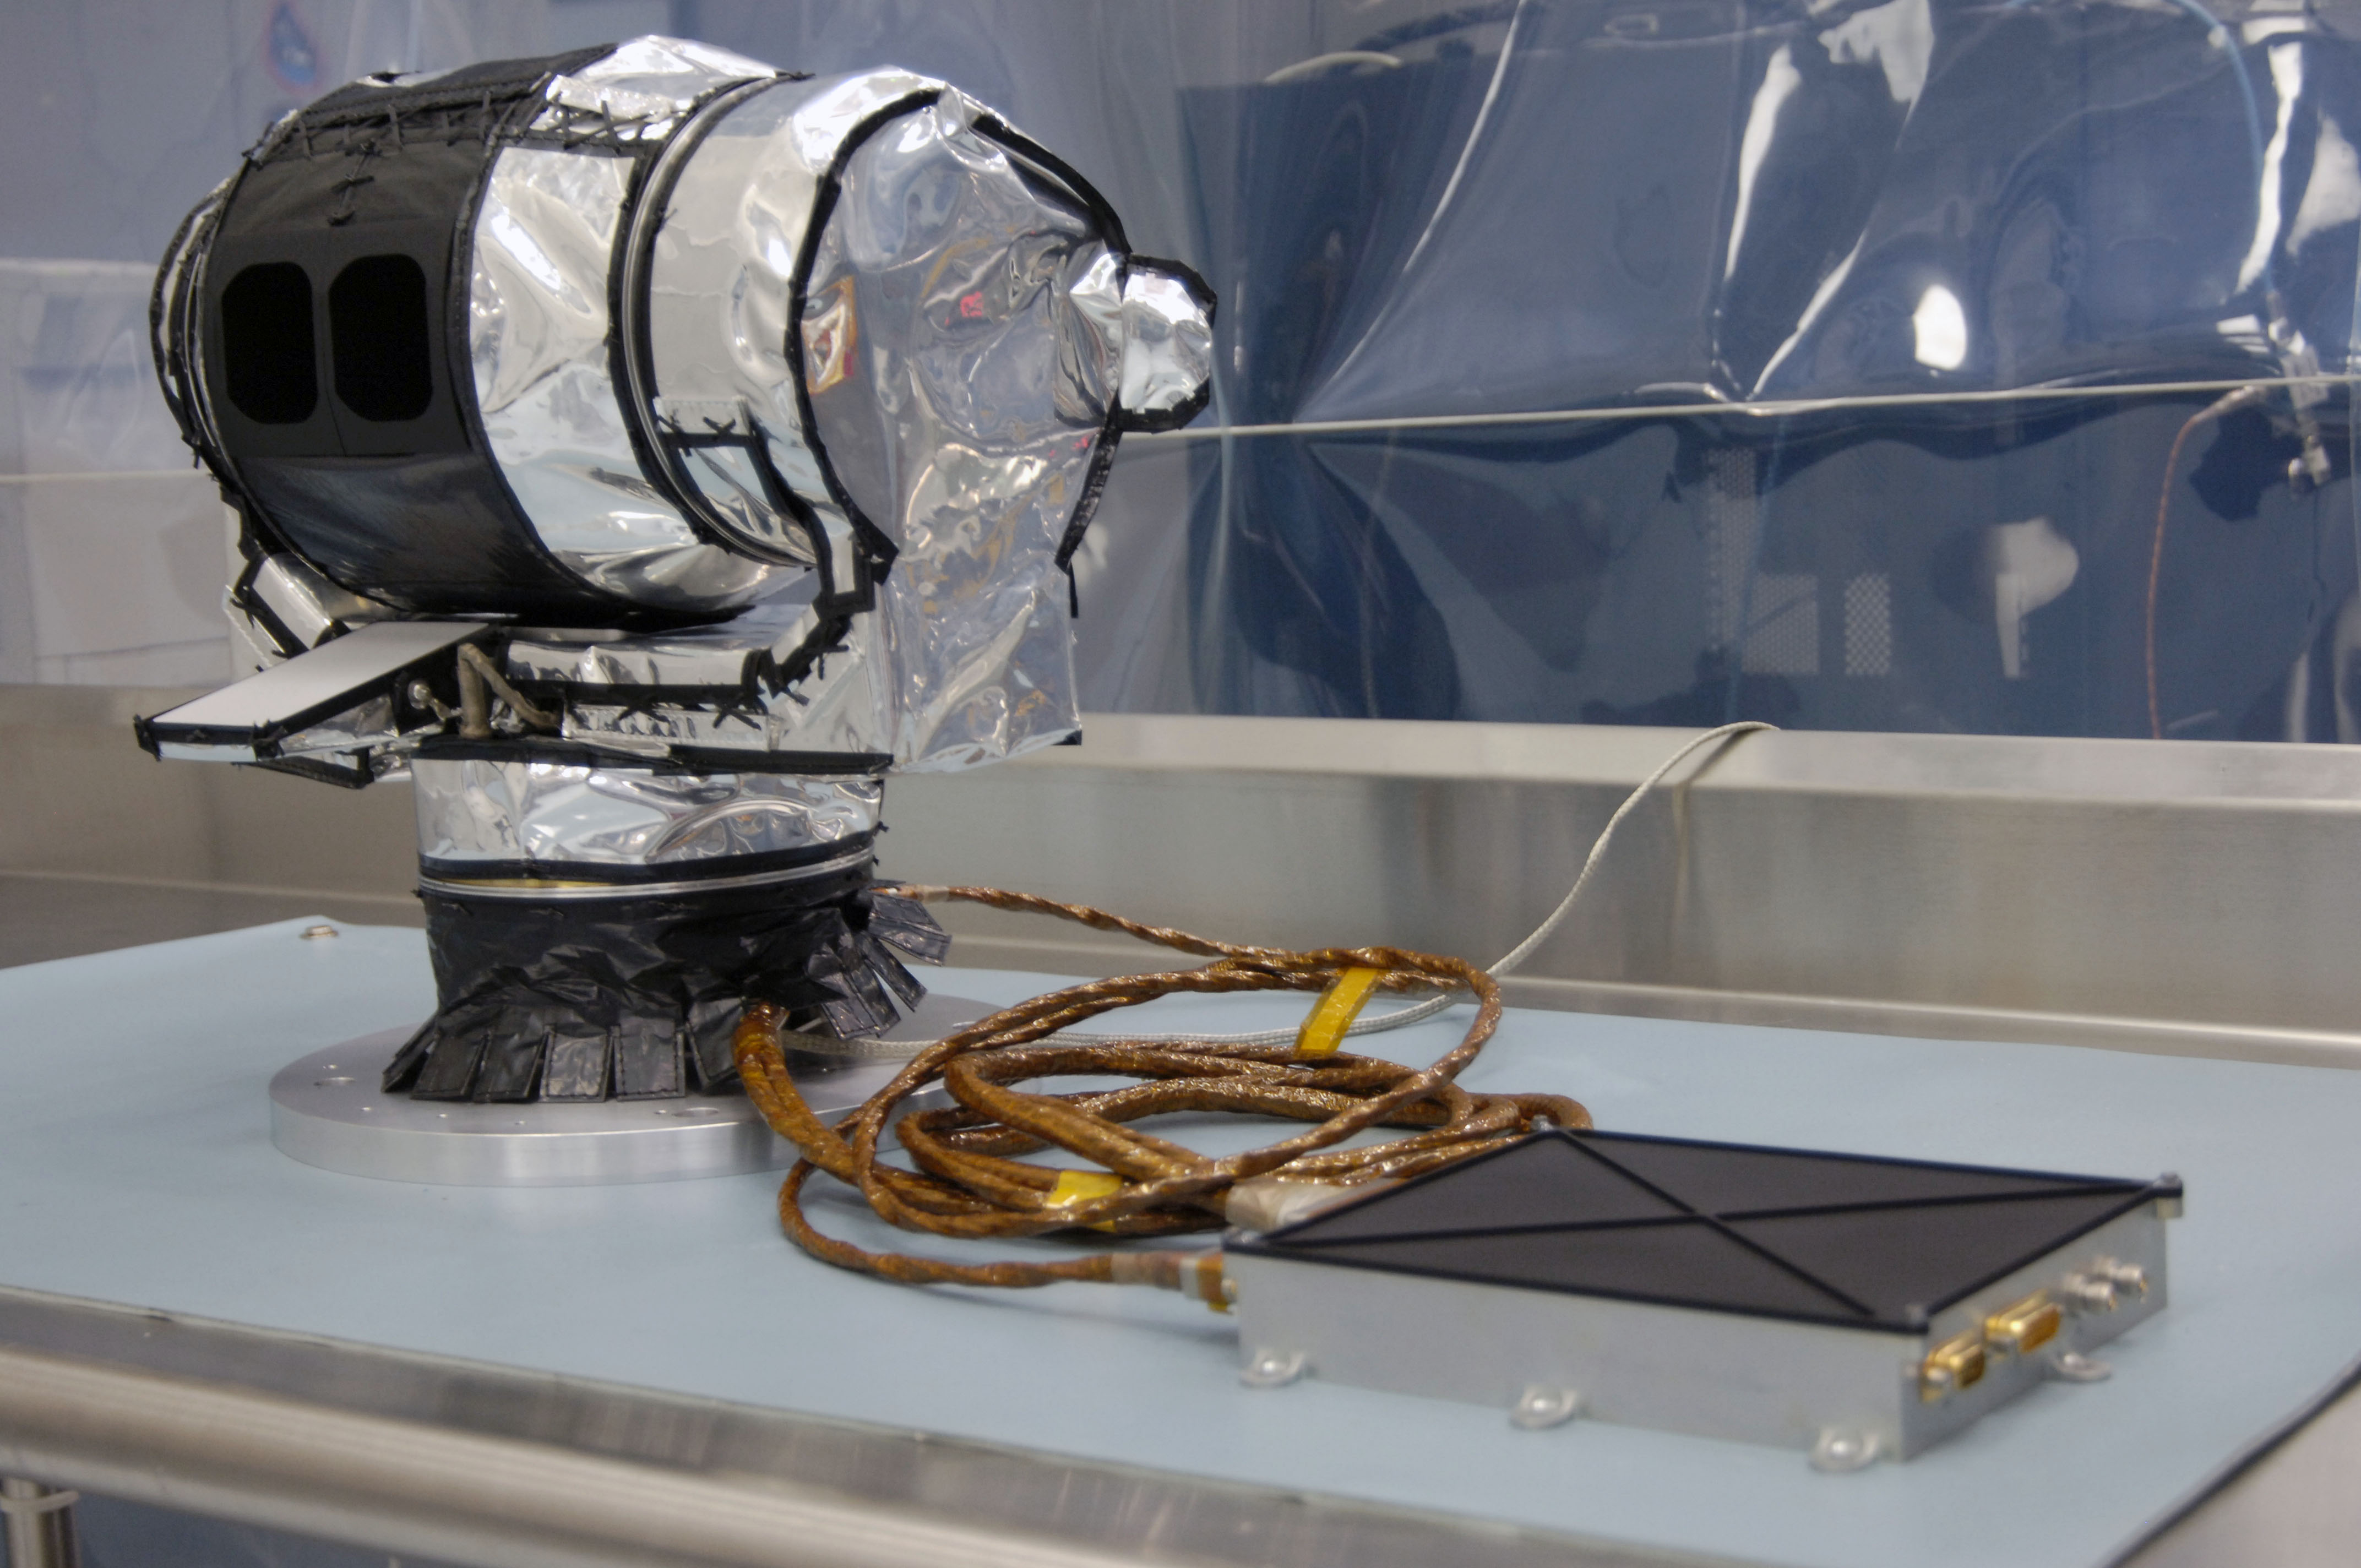

The Diviner Instrument Prior to Shipment

The Diviner Instrument prior to shipment.

Diviner is one of seven instruments aboard NASA’s Lunar Reconnaissance Orbiter Mission, the first mission in NASA’s Vision for Exploration program which aims to get astronauts back on the moon by 2020. Diviner will make the first global radiometric survey of the temperature of the lunar surface, identifying cold traps and potential ice deposits as well as rough terrain, rock abundance and other landing hazards.

The Lunar Reconnaissance Orbiter is the first mission in NASA’s Vision for Space Exploration program, a plan to return to the moon and then to travel to Mars and beyond. The mission will gather crucial data on the lunar environment that will help astronauts prepare for long-duration lunar expeditions.

More information about NASA’s Lunar Reconnaissance Orbiter mission can be found at http://www.nasa.gov/lro.

More information about the Diviner instrument can be found at http://diviner.ucla.edu.

JPL designed, built and manages the Diviner instrument for NASA’s Exploration Science Mission Directorate, Washington. UCLA is home institution of Diviner’s principal investigator, David Paige. NASA’s Goddard Spaceflight Center, Greenbelt, Maryland manages the Lunar Reconnaissance Orbiter. It is a NASA mission with international participation from the Institute for Space Research in Moscow.

Credit: NASA/JPL